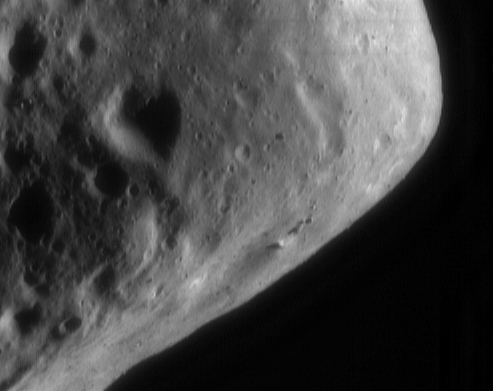

Eros’ Angular Eastern End

NEAR Shoemaker captured this view of Eros’ eastern hemisphere on September 9, 2000, from an orbital altitude of about 100 kilometers (62 miles). The spacecraft is in a high enough orbit to “see” the overall global shape of Eros as it did earlier in the mission, but from a different perspective. The eastern end’s blocky, angular appearance likely results from large impacts suffered by Eros early in its history. The image also shows several long ridges and a cluster of boulders. The entire scene is about 4 kilometers (2.5 miles) across.

Built and managed by The Johns Hopkins University Applied Physics Laboratory, Laurel, Maryland, NEAR was the first spacecraft launched in NASA’s Discovery Program of low-cost, small-scale planetary missions. See the NEAR web page at http://near.jhuapl.edu/ for more details.

Credit: NASA/JPL/JHUAPL